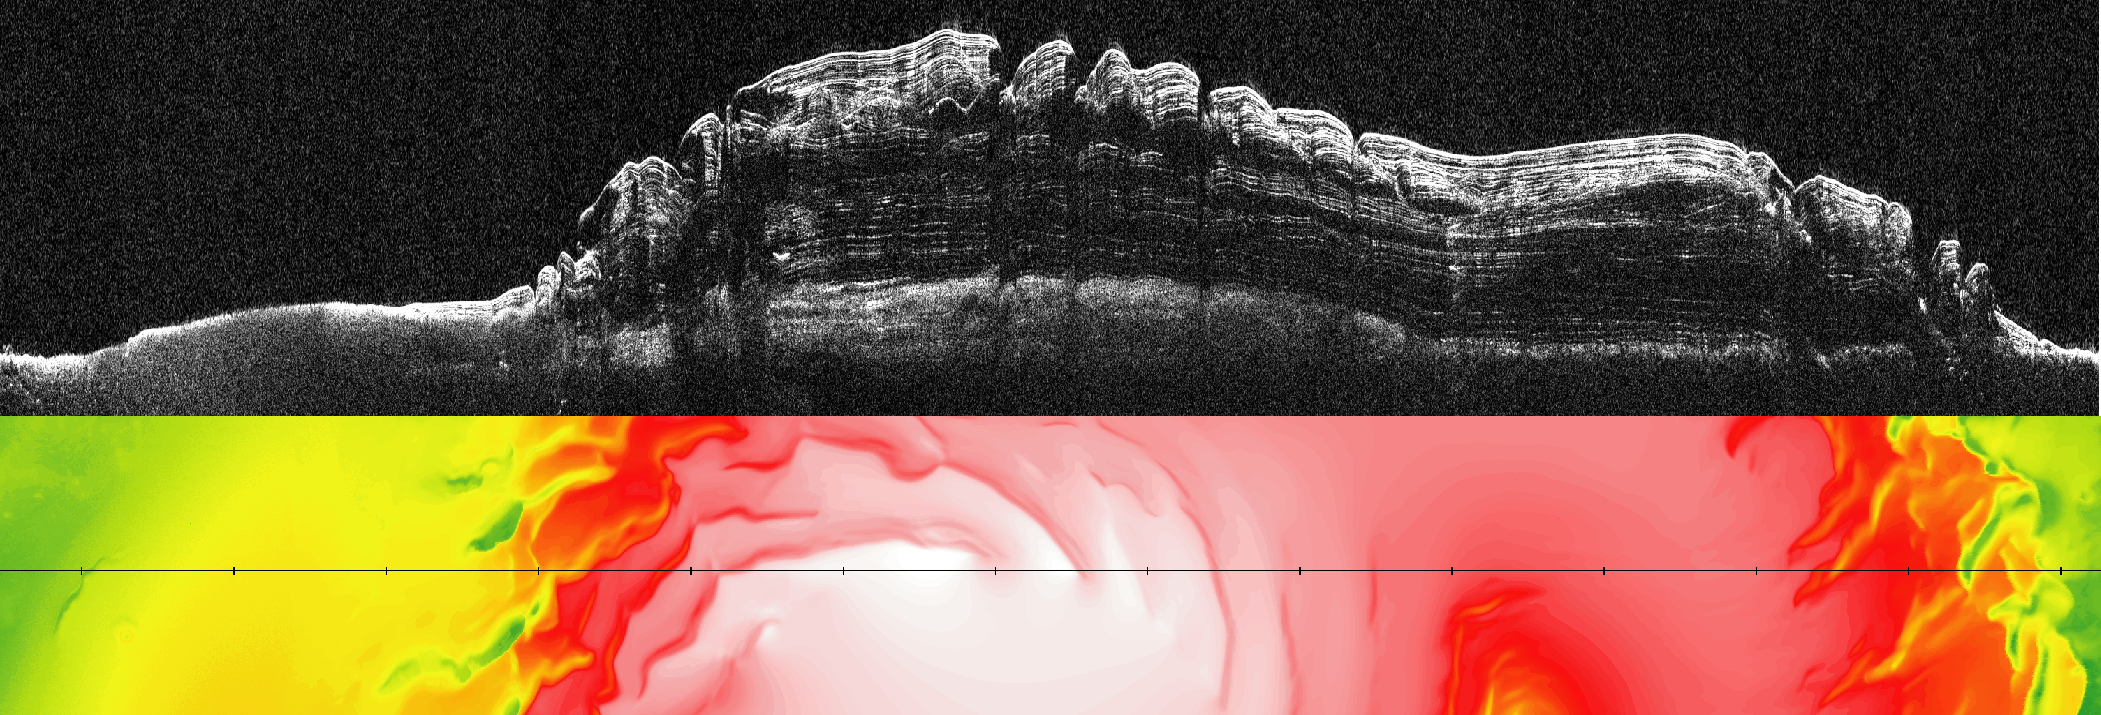

What Lies Below a Martian Ice Cap

This image (top) taken by the Shallow Radar instrument on NASA’s Mars Reconnaissance Orbiter reveals the layers of ice, sand and dust that make up the north polar ice cap on Mars. It is the most detailed look to date at the insides of this ice cap. The colored map below the radar picture shows the topography of the corresponding Martian terrain (red and white represent higher ground, and green and yellow lower).

The radar image reveals four never-before-seen thick layers of ice and dust separated by layers of nearly pure ice. According to scientists, these thick ice-free layers represent approximately one-million-year-long cycles of climate change on Mars caused by variations in the planet’s tilted axis and its eccentric orbit around the sun. Adding up the entire stack of ice gives an estimated age for the north polar ice cap of about 4 million years—a finding that agrees with previous theoretical estimates. The ice cap is about 2 kilometers (1.2 miles) thick.

The radar picture also shows that the boundary between the ice layers and the surface of Mars underneath is relatively flat (bottom white line on the right). This implies that the surface of Mars is not sagging, or bending, under the weight of the ice cap—and this, in turn, suggests that the planet’s lithosphere, a combination of the crust and the strong parts of the upper mantle, is thicker than previously thought.

A thicker lithosphere on Mars means that temperatures increase more gradually with depth toward the interior. Temperatures warm enough for water to be liquid are therefore deeper than previously thought. Likewise, if liquid water does exist in aquifers below the surface of Mars, and if there are any organisms living in that water, they would have to be located deeper in the planet.

The topography data are from Mars Orbiter Laser Altimeter, which was flown on NASA’s Mars Global Surveyor mission.

NPLD stands for the north polar layered deposits.

BU stands for basal unit, an ice-sand deposit that lies beneath parts of the north polar layered deposits.

The Shallow Radar instrument was provided by the Italian Space Agency. Its operations are led by the University of Rome and its data are analyzed by a joint U.S.-Italian science team. JPL, a division of the California Institute of Technology, Pasadena, manages the Mars Reconnaissance Orbiter for the NASA Science Mission Directorate, Washington.

Credit: NASA/JPL-Caltech/University of Rome/SwRI